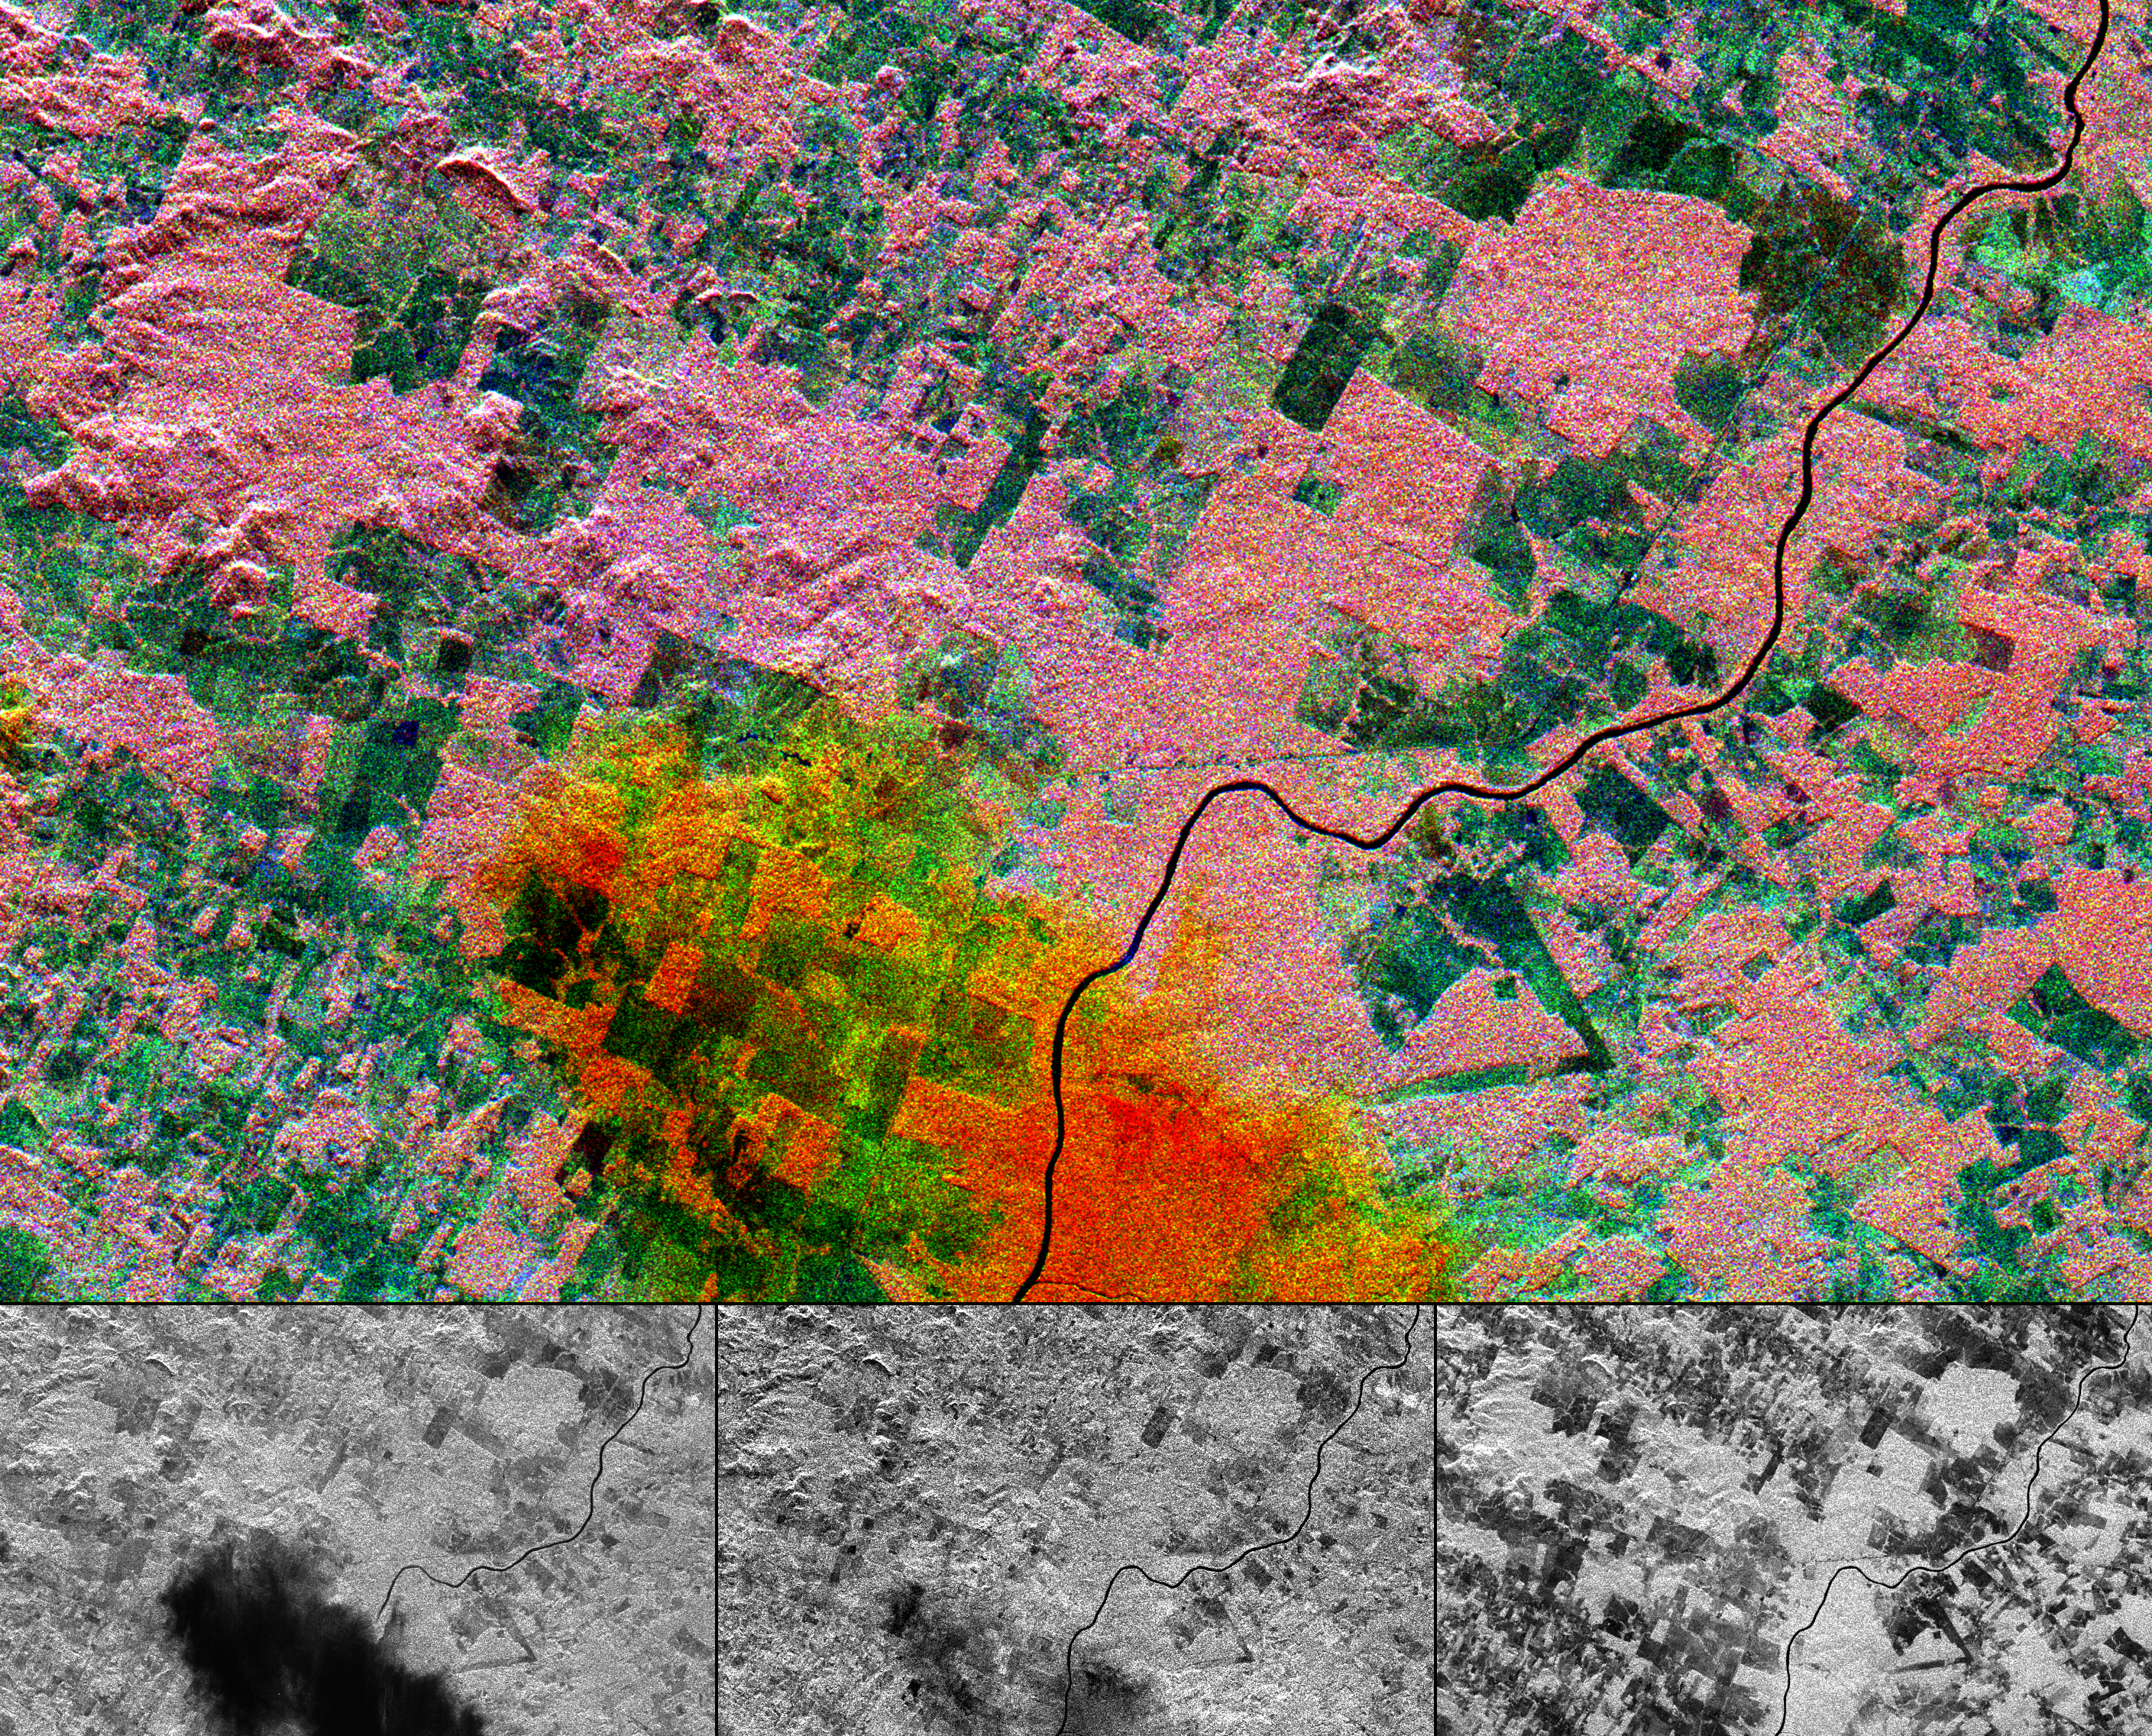

Space Radar Image of Randonia Rain Cell

This multi-frequency space radar image of a tropical rainforest in western Brazil shows rapidly changing land use patterns and it also demonstrates the capability of the different radar frequencies to detect and penetrate heavy rainstorms. This color image was created by combining the three separate radar frequencies into a composite image. The three black and white images below represent the individual frequencies. The lower left image, X-band vertically transmitted and received, is blue in the color image; the lower center image, C-band horizontally transmitted and vertically received is green; and the lower right image, L-band horizontally transmitted and vertically received is red. A heavy downpour in the lower center of the image appears as a black “cloud” in the X-band image, the same area is shows up faintly in the C-band image, and is invisible in the L-band image. When combined in the color image, the rain cell appears red and yellow. Although radar can usually “see” through clouds, short radar wavelengths (high frequency), such as X and C-band, can be changed by unusually heavy rain cells. L-band, at a 24 cm (9 inches) wavelength, is unaffected by such rain cells. By analyzing the way the radar changes, scientist can estimate rainfall rates. The area shown is in the state of Rondonia, in western Brazil. The pink areas are pristine tropical rainforest, and the blue and green patches are areas where the forest has been cleared for agriculture. Cleared areas are typically able to support intense farming for a only few years, before soil erosion renders the fields unusable. Radar imaging can be used to monitor not only the rainforest destruction, but also the rates of recovery of abandoned fields. This image is 35.2 kilometers by 21.3 kilometers (21.8 miles by 13.2 miles) and is centered at 11.2 degrees south latitude, 61.7 degrees west longitude. North is toward the upper left.

The image was acquired by the Spaceborne Imaging Radar-C/X-band Synthetic Aperture Radar (SIR-C/X-SAR) on April 10, 1994 onboard the space shuttle Endeavour. SIR-C/X-SAR, a joint mission of the German, Italian and the United States space agencies, is part of NASA’s Mission to Planet Earth.

Credit: NASA/JPL